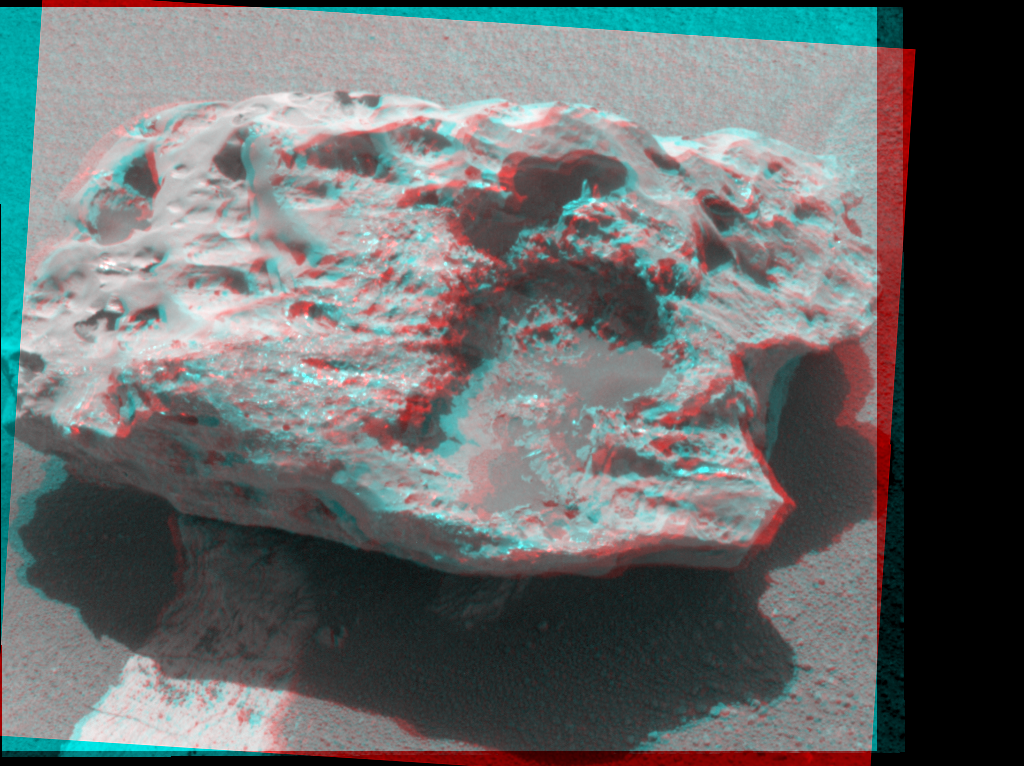

‘Block Island’ Meteorite on Mars, Sol 1961 (Stereo)

Composition measurements by NASA’s Mars Exploration Rover Opportunity confirm that this rock on the Martian surface is an iron-nickel meteorite.

This image combines exposures from the left eye and right eye of the rover’s panoramic camera to provide a three-dimensional view when seen through red-green glasses with the red lens on the left. The camera took the component images during the 1,961st Martian day, or sol, of Opportunity’s mission on Mars (July 31), after approaching close enough to touch the rock with tools on the rover’s robotic arm.

Researchers have informally named the rock “Block Island.” With a width of about two-thirds of a meter (2 feet), it is the largest meteorite yet found on Mars. Opportunity found a smaller iron-nickel meteorite, called “Heat Shield Rock” in late 2004.

Credit: NASA/JPL-Caltech/Cornell University